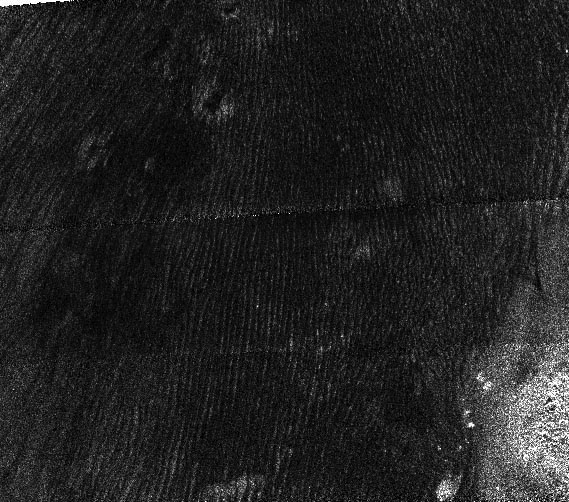

Titan Dunes over Possible Craters (T23)

This radar image of Titan’s well-known dunes is distinctive because it may show an age relationship between different classes of features on the surface of this frigid world.

Taken by Cassini’s radar mapper on Jan. 13, 2007, during a flyby of Titan, three kinds of terrain can be seen. Throughout the image, the fine striping has been identified as dunes, possibly made from organic material and formed by wind activity. Dunes are a common landform on Titan (see PIA09111 and PIA08738). The bright material at the lower right of the image is interpreted as being topographically higher than the dunes that go around it, and several circular features seen at the top center may be craters that are slowly being buried by the dunes. Since the dunes seem to lie over the craters, the dune activity probably occurred later in time.

This image was taken in synthetic aperture mode and has a resolution of approximately 350 meters (1,150 feet). North is toward the top left corner of the image, which is approximately 160 kilometers (100 miles) long by 150 kilometers (90 miles) wide.

The Cassini-Huygens mission is a cooperative project of NASA, the European Space Agency and the Italian Space Agency. The Jet Propulsion Laboratory, a division of the California Institute of Technology in Pasadena, manages the mission for NASA’s Science Mission Directorate, Washington, D.C. The Cassini orbiter was designed, developed and assembled at JPL. The radar instrument was built by JPL and the Italian Space Agency, working with team members from the United States and several European countries.

Credit: NASA/JPL-Caltech/ASI